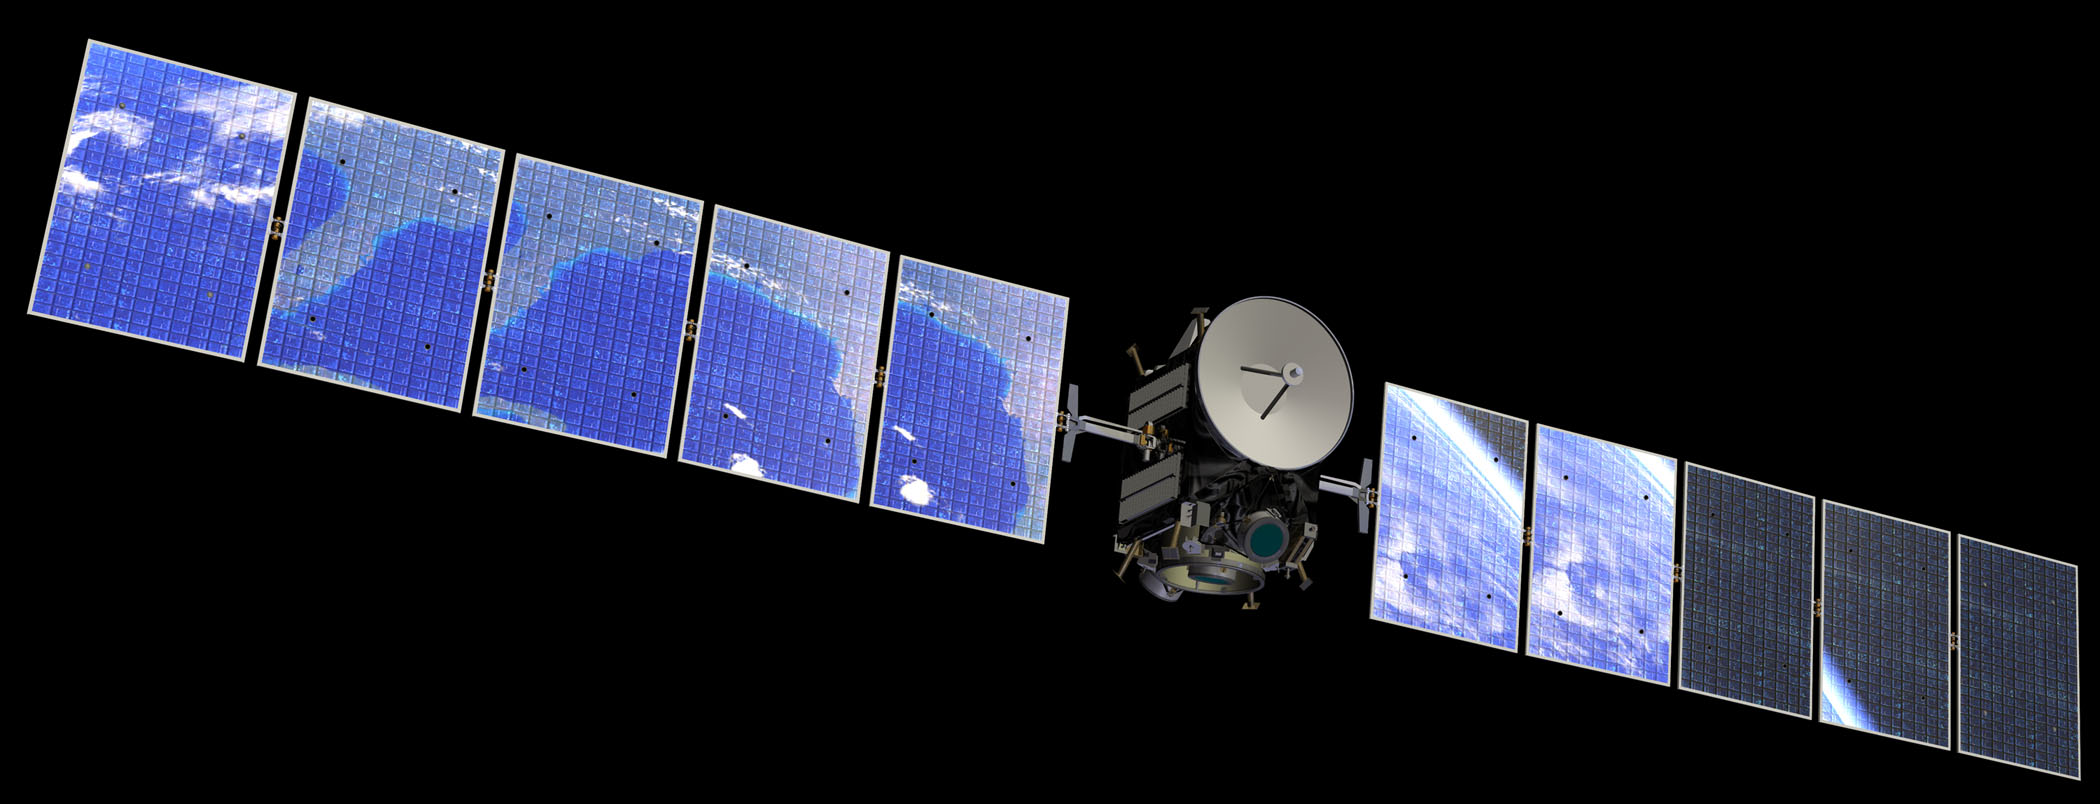

Earth’s Reflection in Dawn Spacecraft (Artist’s Concept)

Artist’s concept of Earth’s reflection in Dawn spacecraft.

Dawn, part of NASA’s Discovery Program of competitively selected missions, was launched in 2007 to orbit the large asteroid Vesta and the dwarf planet Ceres. The two bodies have very different properties from each other. By observing them both with the same set of instruments, Dawn will probe the early solar system and specify the properties of each body.

The Dawn mission to Vesta and Ceres is managed by JPL, a division of the California Institute of Technology in Pasadena, for NASA’s Science Mission Directorate, Washington. The University of California, Los Angeles, is responsible for overall Dawn mission science. Other scientific partners include Planetary Science Institute, Tucson, Ariz.; Max Planck Institute for Solar System Research, Katlenburg-Lindau, Germany; DLR Institute for Planetary Research, Berlin; Italian National Institute for Astrophysics, Rome; and the Italian Space Agency. Orbital Sciences Corporation of Dulles, Va., designed and built the Dawn spacecraft.

Credit: NASA/JPL